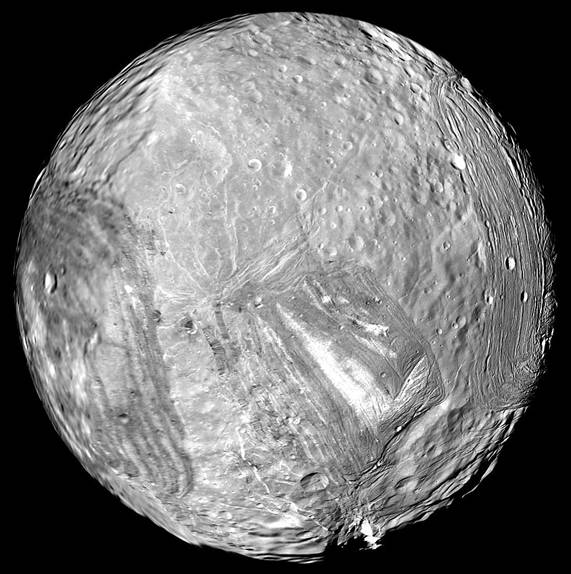

Miranda’s Icy Face

Uranus’ icy moon Miranda is seen in this image from Voyager 2 on January 24, 1986.

The Voyager project is managed for NASA by the Jet Propulsion Laboratory.

Credit: NASA/JPL-Caltech